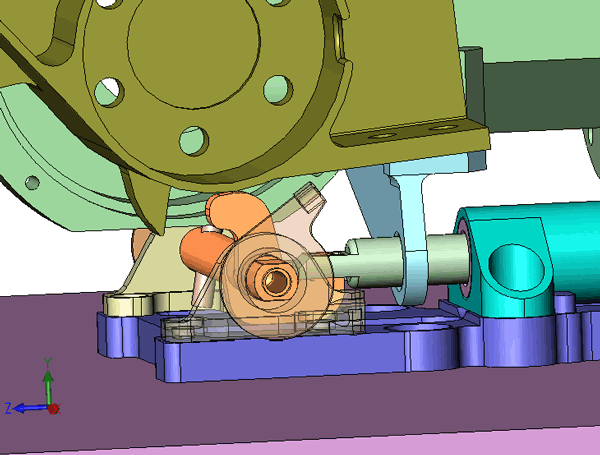

Animation of Phoenix’s Wrist Unlatching

This animation shows what happened underneath Phoenix’s Robotic Arm wrist on Sol 3. The pin that goes through the loop is what holds the wrist in place. The rotation of the wrist pops the pin free.

The Phoenix Mission is led by the University of Arizona, Tucson, on behalf of NASA. Project management of the mission is by NASA’s Jet Propulsion Laboratory, Pasadena, Calif. Spacecraft development is by Lockheed Martin Space Systems, Denver.

Photojournal Note: As planned, the Phoenix lander, which landed May 25, 2008 23:53 UTC, ended communications in November 2008, about six months after landing, when its solar panels ceased operating in the dark Martian winter.

Credit: NASA/JPL-Caltech/University of Arizona